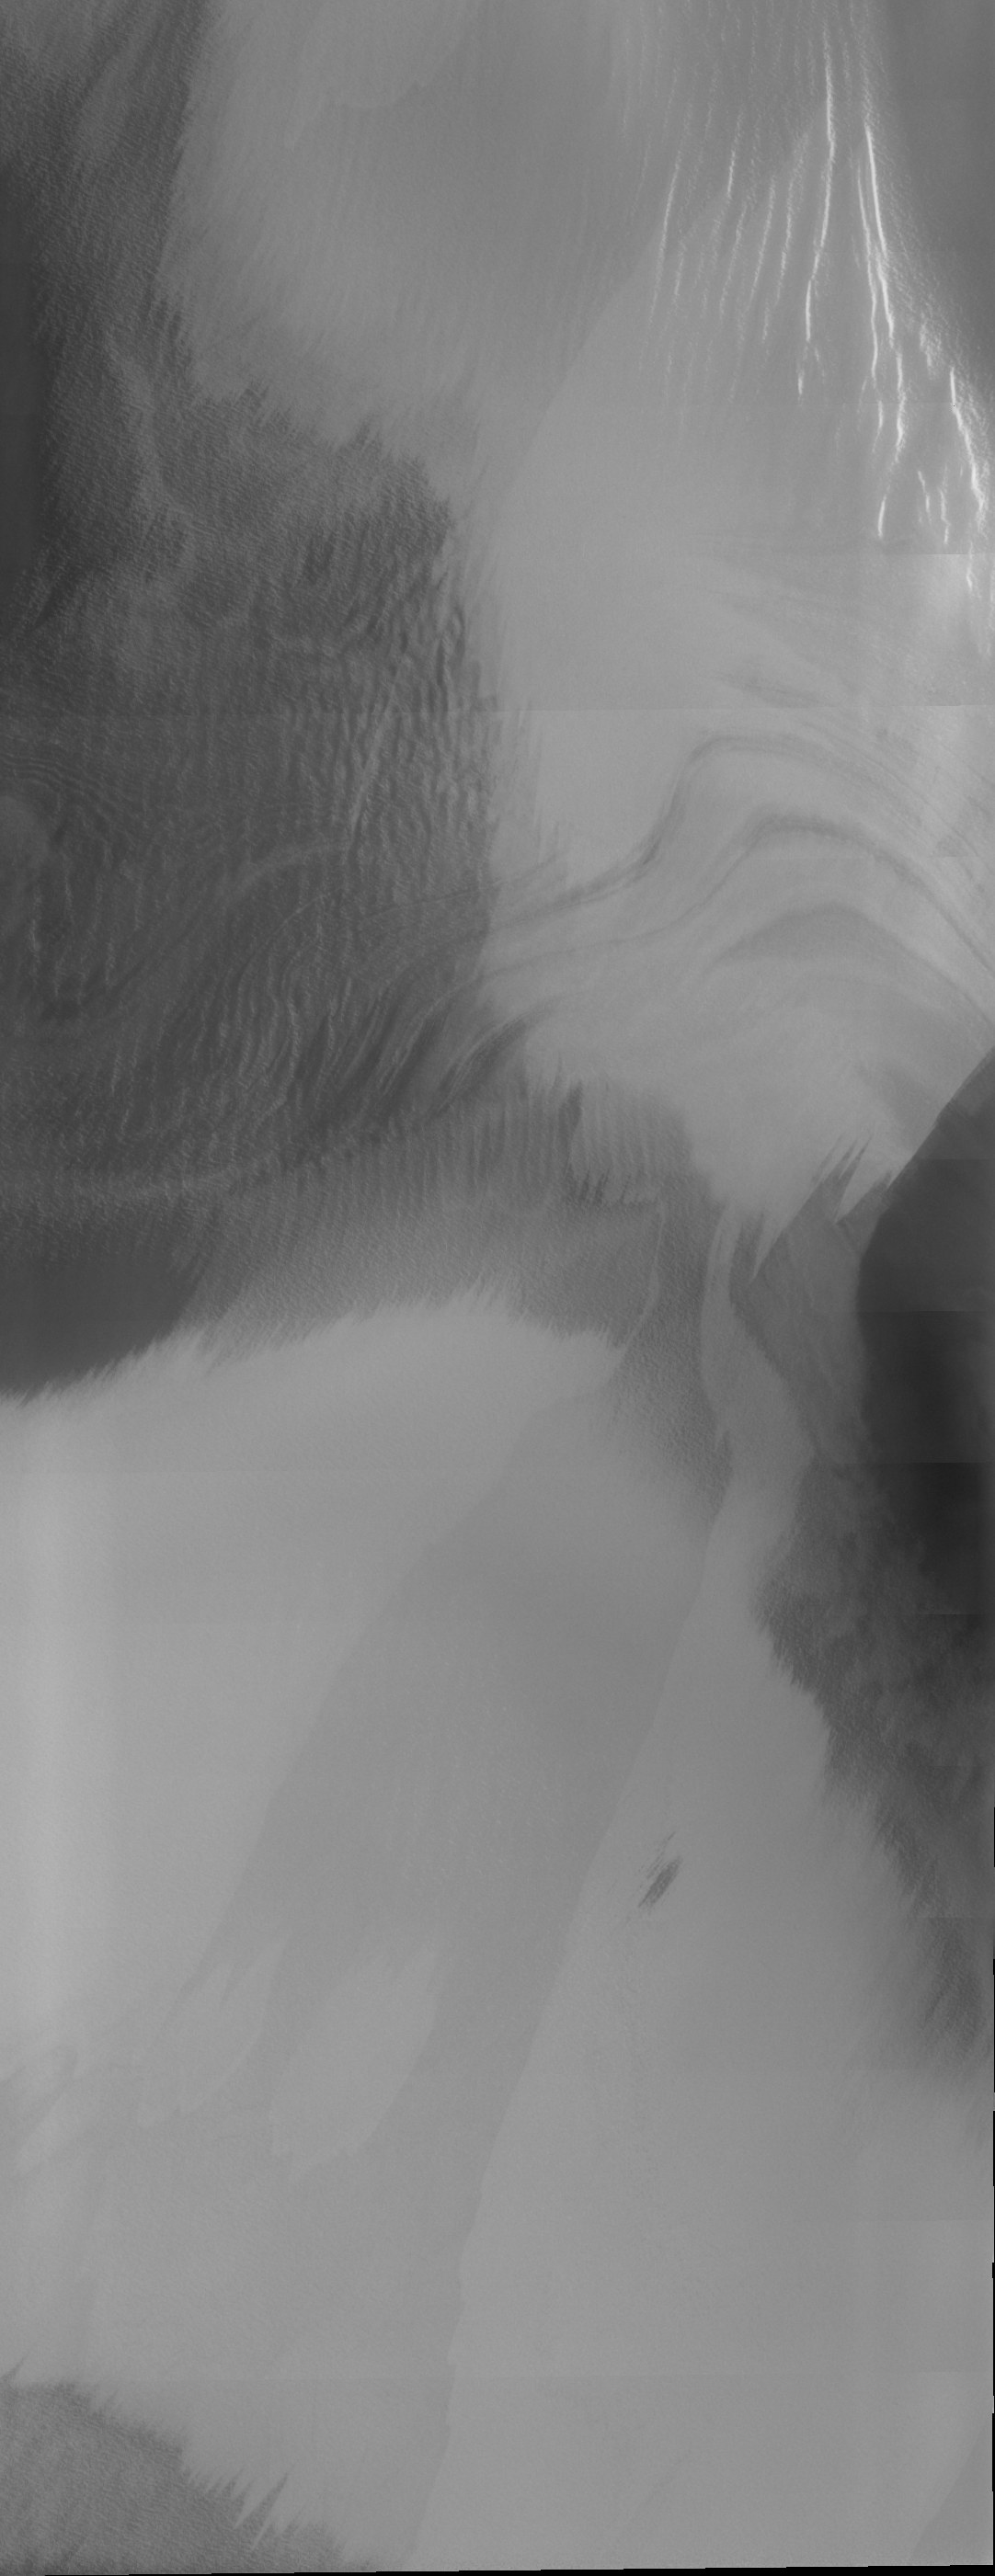

THEMIS Images as Art #34

Welcome to the second annual THEMIS ART MONTH. From Jan. 31 through March 4 we will be showcasing images for their aesthetic value, rather than their science content. Portions of these images resemble things in our everyday lives, from animals to letters of the alphabet. We hope you enjoy our fanciful look at Mars!

Perhaps an alien, or perhaps a ghost; whichever it is, that’s a spiffy tie he (or she…or it) is wearing.

Note: this THEMIS visual image has not been radiometrically nor geometrically calibrated for this preliminary release. An empirical correction has been performed to remove instrumental effects. A linear shift has been applied in the cross-track and down-track direction to approximate spacecraft and planetary motion. Fully calibrated and geometrically projected images will be released through the Planetary Data System in accordance with Project policies at a later time.

NASA’s Jet Propulsion Laboratory manages the 2001 Mars Odyssey mission for NASA’s Office of Space Science, Washington, D.C. The Thermal Emission Imaging System (THEMIS) was developed by Arizona State University, Tempe, in collaboration with Raytheon Santa Barbara Remote Sensing. The THEMIS investigation is led by Dr. Philip Christensen at Arizona State University. Lockheed Martin Astronautics, Denver, is the prime contractor for the Odyssey project, and developed and built the orbiter. Mission operations are conducted jointly from Lockheed Martin and from JPL, a division of the California Institute of Technology in Pasadena.

Credit: NASA/JPL/Arizona State University